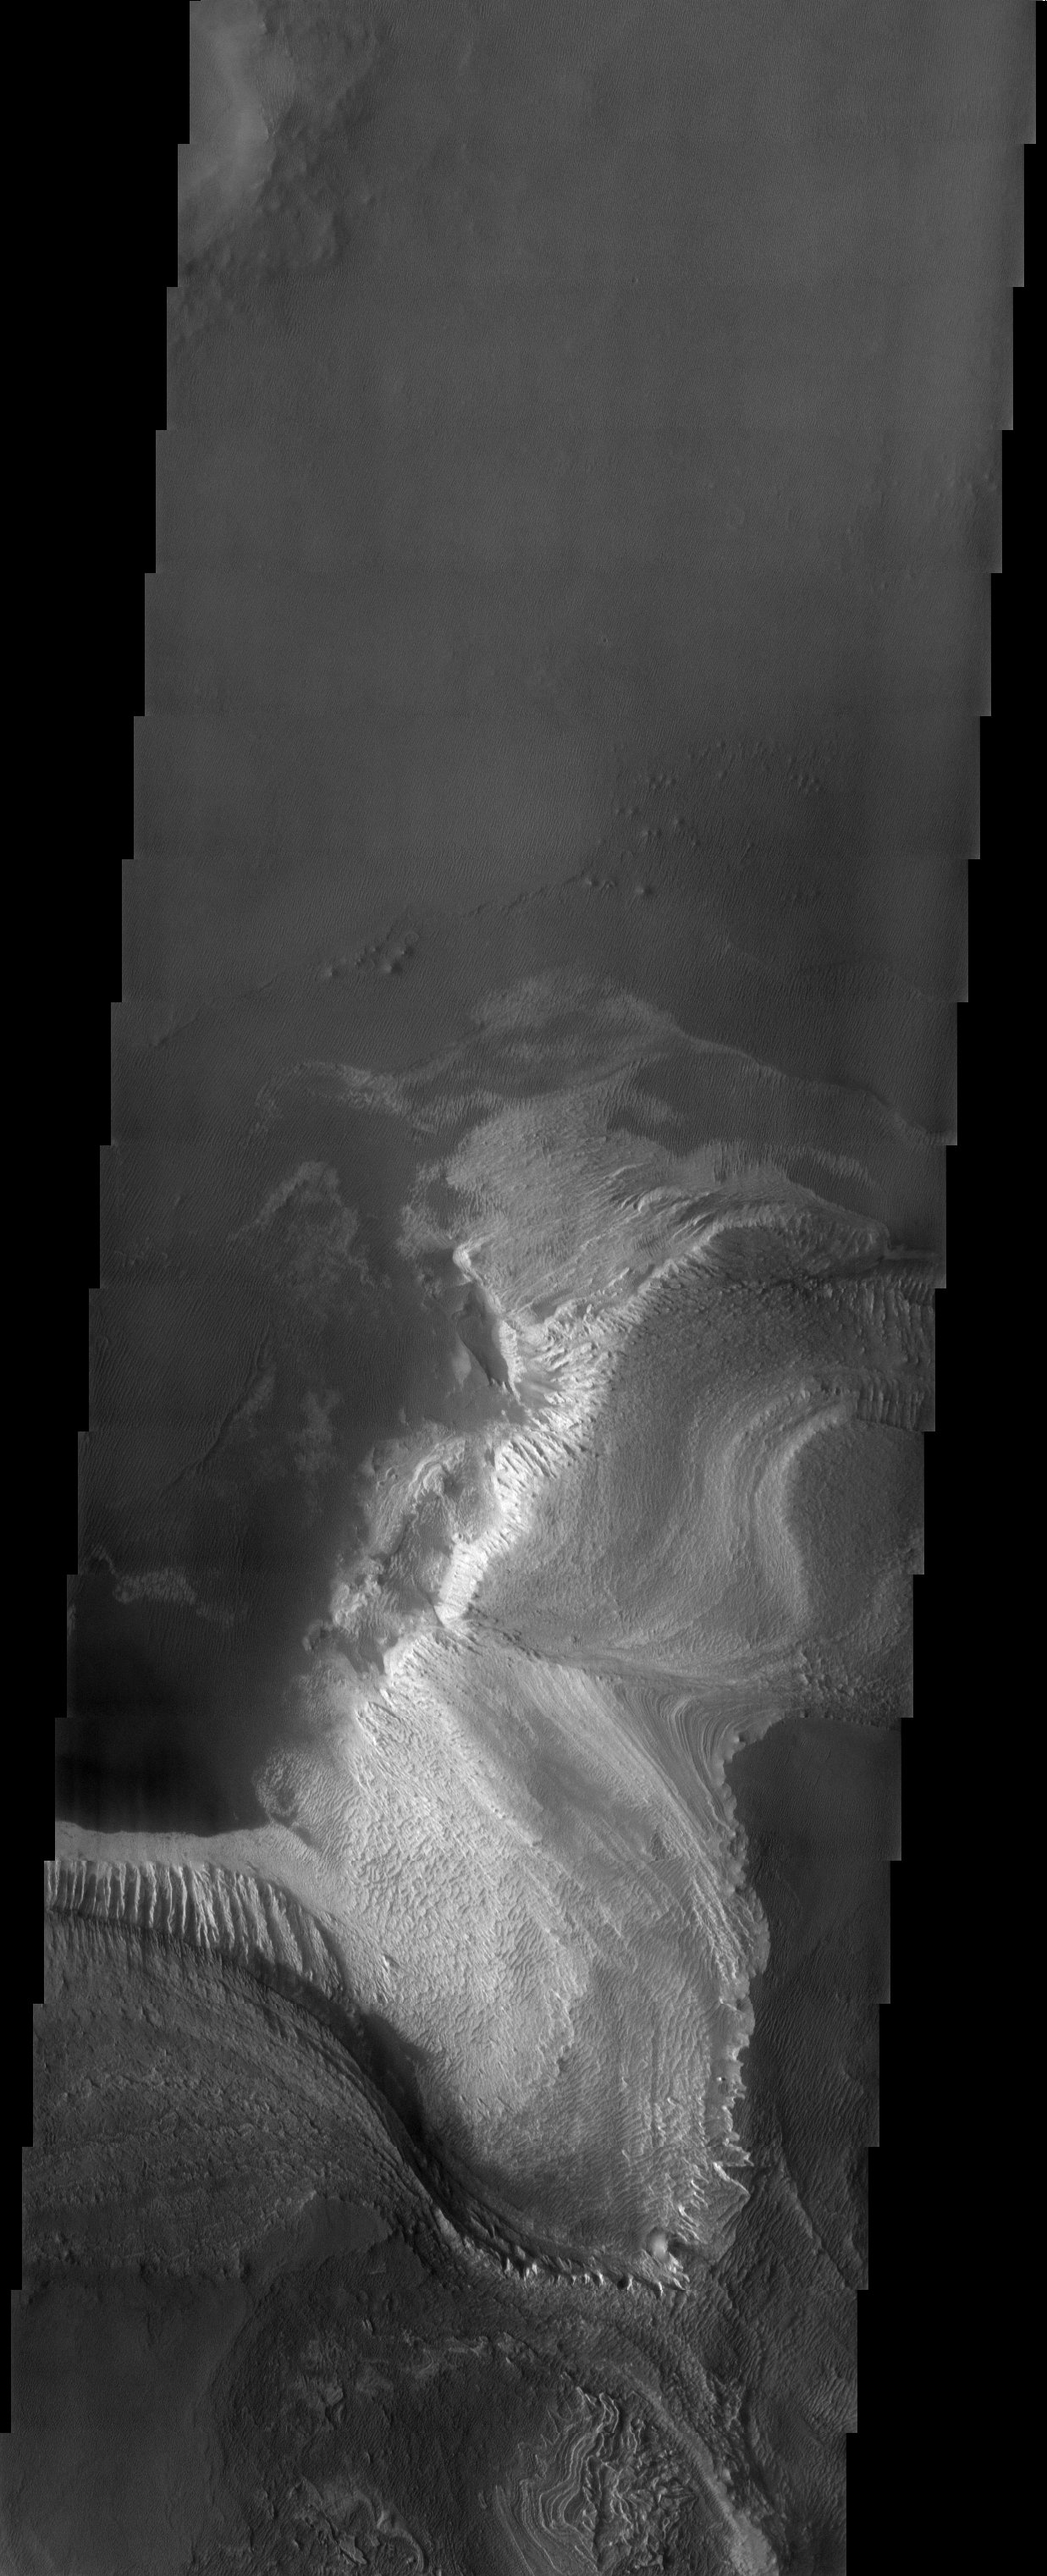

Layers Upon Layers

Released 12 May 2003

A cliff of many terraces steps down from the south to the north in this image, showing many successive layers of material now eroded and exposed to the wind. A relatively thick and bright layer comprises one of the lowest strata, appearing more fluted and scarred by the wind than upper layers. Small bright bedforms near the terraces are probably composed of particulate material shed from this bright layer.

Image information: VIS instrument. Latitude -9.8, Longitude 285.4East (74.6). 19 meter/pixel resolution.

Note: this THEMIS visual image has not been radiometrically nor geometrically calibrated for this preliminary release. An empirical correction has been performed to remove instrumental effects. A linear shift has been applied in the cross-track and down-track direction to approximate spacecraft and planetary motion. Fully calibrated and geometrically projected images will be released through the Planetary Data System in accordance with Project policies at a later time.

NASA’s Jet Propulsion Laboratory manages the 2001 Mars Odyssey mission for NASA’s Office of Space Science, Washington, D.C. The Thermal Emission Imaging System (THEMIS) was developed by Arizona State University, Tempe, in collaboration with Raytheon Santa Barbara Remote Sensing. The THEMIS investigation is led by Dr. Philip Christensen at Arizona State University. Lockheed Martin Astronautics, Denver, is the prime contractor for the Odyssey project, and developed and built the orbiter. Mission operations are conducted jointly from Lockheed Martin and from JPL, a division of the California Institute of Technology in Pasadena.

Credit: NASA/JPL/Arizona State University